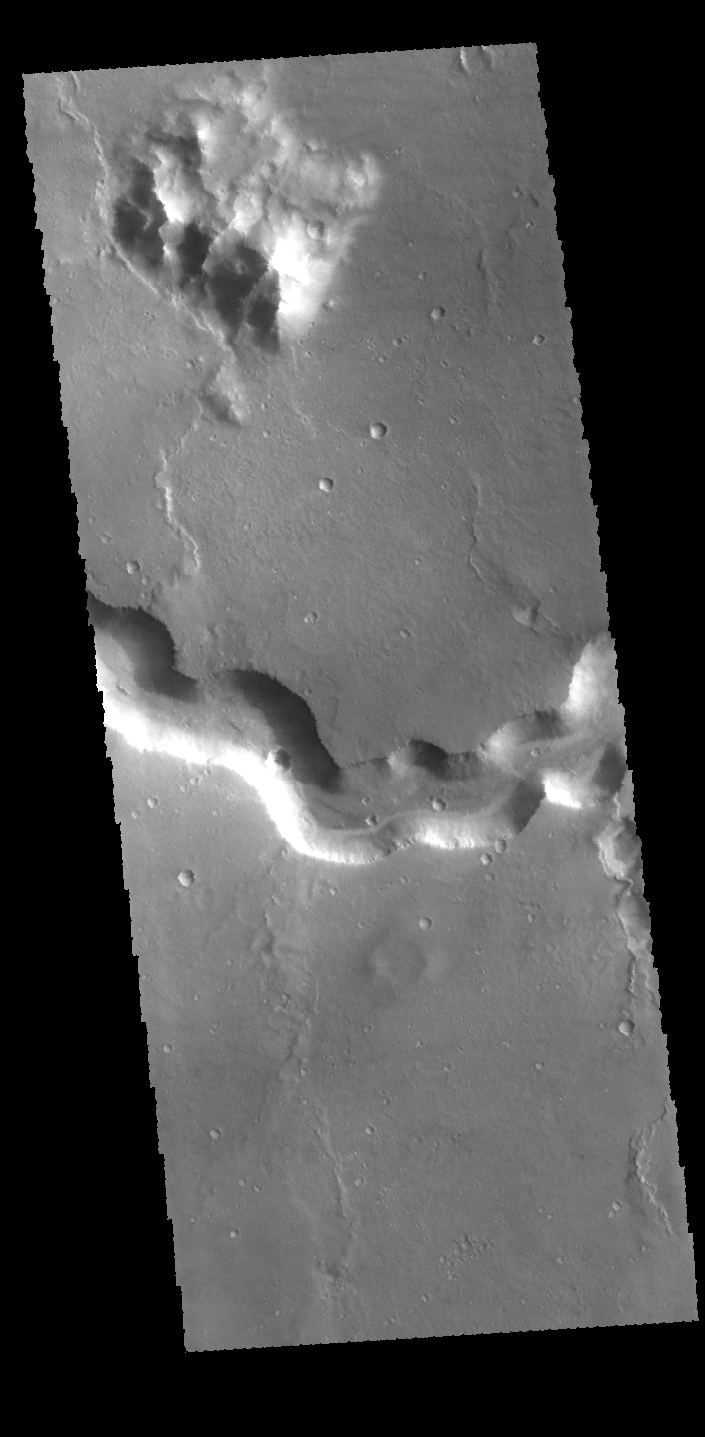

Bahram Vallis

This VIS image shows a section of Bahram Vallis. Bahram Vallis is located on the northeastern margin of Lunae Planum.

Credit: NASA/JPL-Caltech/ASU